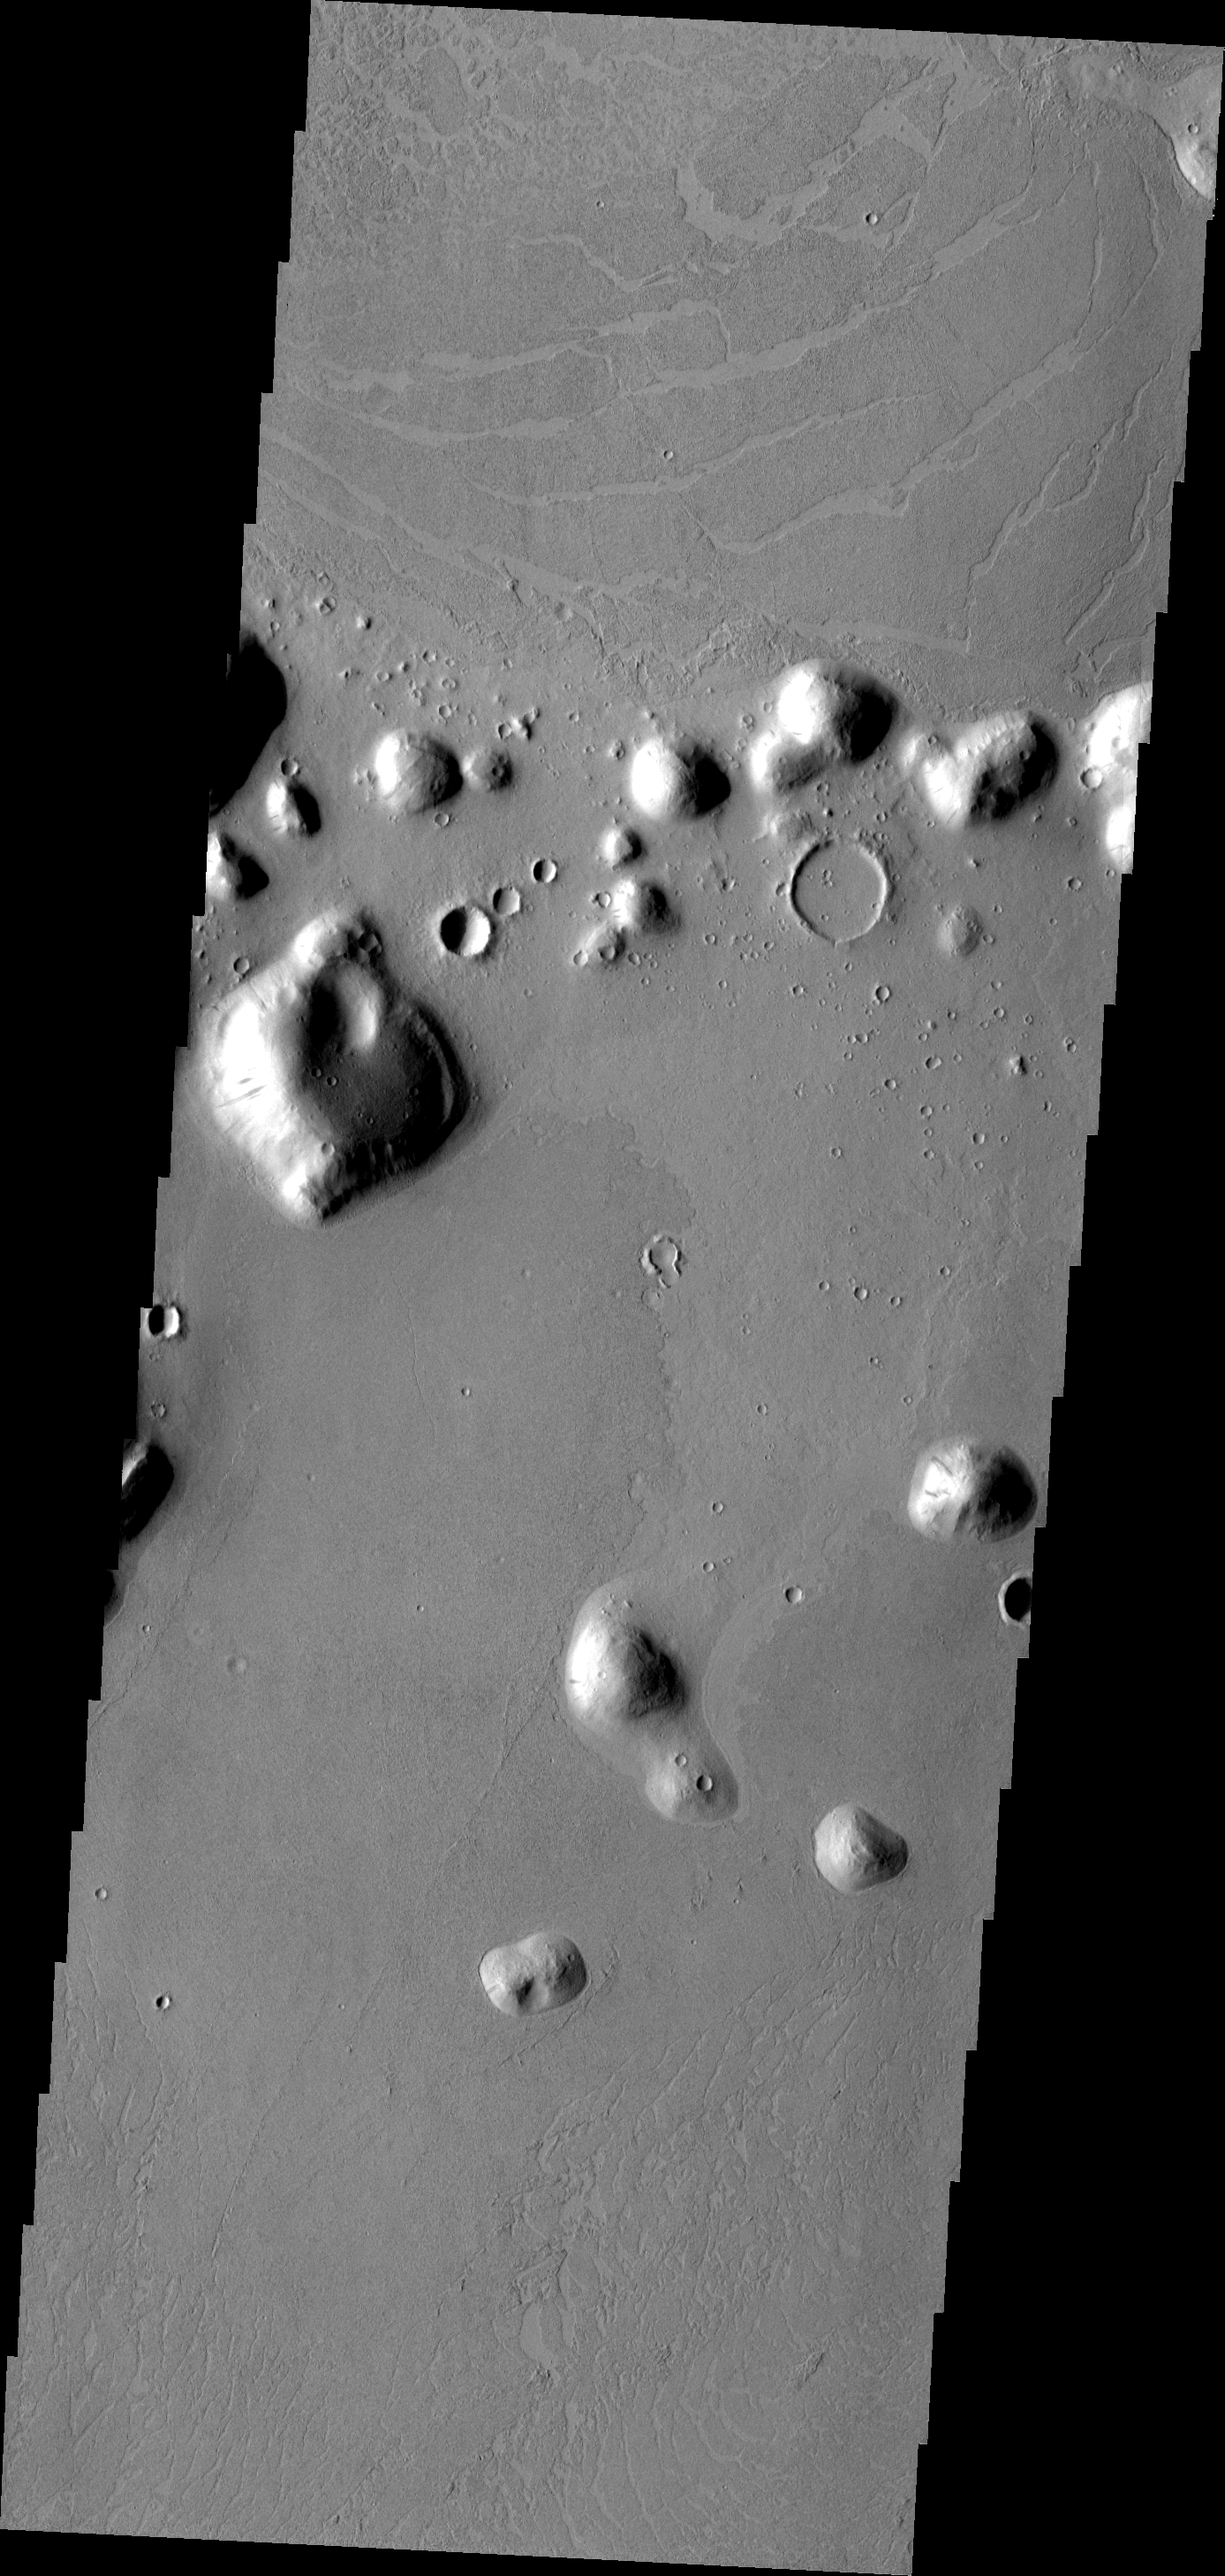

Marte Vallis

Marte Vallis is a large volcanic complex. Platy flows, where the top crust has cooled and then cracked and moved due to molten lava below, are typical of this volcanic complex.

Image information: VIS instrument. Latitude 24.0N, Longitude 186.8E. 19 meter/pixel resolution.

Please see the THEMIS Data Citation Note for details on crediting THEMIS images.

Note: this THEMIS visual image has not been radiometrically nor geometrically calibrated for this preliminary release. An empirical correction has been performed to remove instrumental effects. A linear shift has been applied in the cross-track and down-track direction to approximate spacecraft and planetary motion. Fully calibrated and geometrically projected images will be released through the Planetary Data System in accordance with Project policies at a later time.

NASA’s Jet Propulsion Laboratory manages the 2001 Mars Odyssey mission for NASA’s Office of Space Science, Washington, D.C. The Thermal Emission Imaging System (THEMIS) was developed by Arizona State University, Tempe, in collaboration with Raytheon Santa Barbara Remote Sensing. The THEMIS investigation is led by Dr. Philip Christensen at Arizona State University. Lockheed Martin Astronautics, Denver, is the prime contractor for the Odyssey project, and developed and built the orbiter. Mission operations are conducted jointly from Lockheed Martin and from JPL, a division of the California Institute of Technology in Pasadena.

Credit: NASA/JPL/ASU